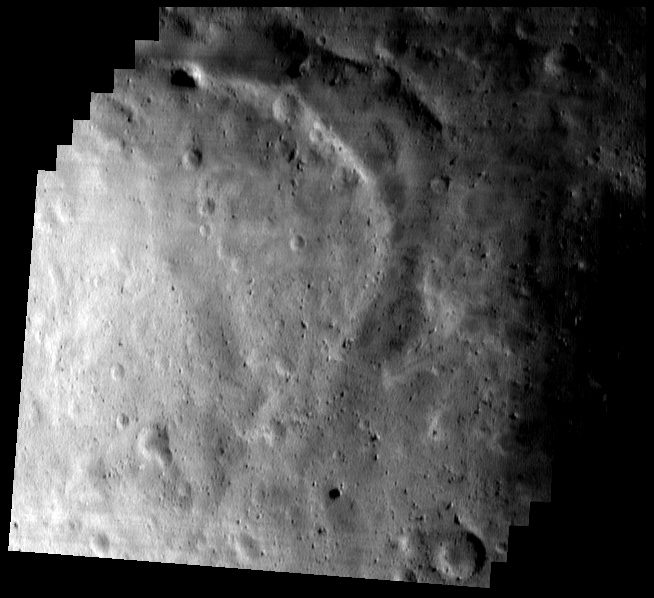

The Southern Saddle (Mosaic)

NEAR Shoemaker captured the southern part of Eros’ saddle in this mosaic of seven images taken May 17, 2000, from an altitude of 49 kilometers (30 miles). The two most conspicuous features in this part of the saddle are the wide, curved trough and the bright area in the lower left section. The trough is nearly 400 meters (1,300 feet) across at its widest point, and its curved shape is quite unlike the narrower, linear grooves found elsewhere on Eros. The bright region at the lower left was conspicuous even from thousands of kilometers away, when NEAR Shoemaker took the first pictures of it in December 1998.

Built and managed by The Johns Hopkins University Applied Physics Laboratory, Laurel, Maryland, NEAR was the first spacecraft launched in NASA’s Discovery Program of low-cost, small-scale planetary missions. See the NEAR web page at http://near.jhuapl.edu/ for more details.

Credit: NASA/JPL/JHUAPL